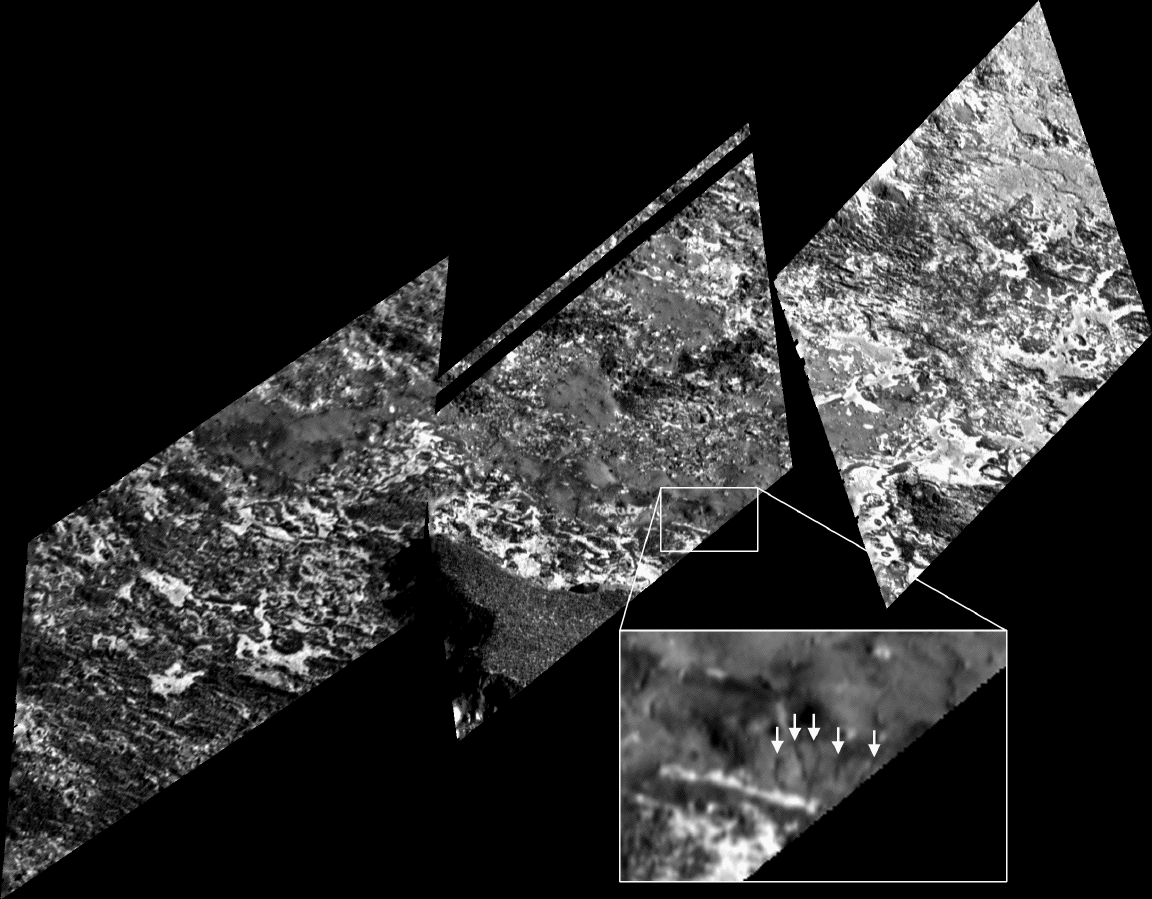

Very High Resolution View of Io’s Surface

This mosaic of images acquired by NASA’s Galileo spacecraft on February 22, 2000, shows the highest resolution view ever obtained of the surface of Jupiter’s volcanic moon Io, 5 to 6 meters (16 to 20 feet) per picture element. North is to the top of the images and the entire mosaic spans about 17 kilometers (11 miles) from east to west. The images are rotated relative to one another because of Galileo’s great speed as it flies above the surface of Io. The image is centered at 32 degrees north latitude and 193 degrees west longitude

The Sun illuminates the surface from the right, but topographic shading is difficult to see because of the strong contrasts in brightness of the surface materials. A raised promontory at the bottom of the center image casts shadows into the lower right corner of the left image. Galileo scientists estimate that the promontory is up to 400 meters (one-fourth mile) high.

The surface is quite varied in appearance, ranging from smooth patches of material to the much rougher top of the promontory. In places, layers of bright and dark material appear to have been exposed by some process of erosion. Sublimation of sulfur-dioxide-rich substances, their transition from solid to gaseous form, may also play a role in the segregation of bright and dark materials. Several intriguing, narrow, channel-like features about 10 meters (11 yards) wide and a few hundred meters (yards) long can be seen. Arrows in the inset indicate some examples of these. These features may provide evidence for springs of some liquid, probably a sulfur compound rather than water.

The Jet Propulsion Laboratory, Pasadena, Calif. manages the Galileo mission for NASA’s Office of Space Science, Washington, D.C. JPL is a division of the California Institute of Technology in Pasadena.

Credit: NASA/JPL/University of Arizona